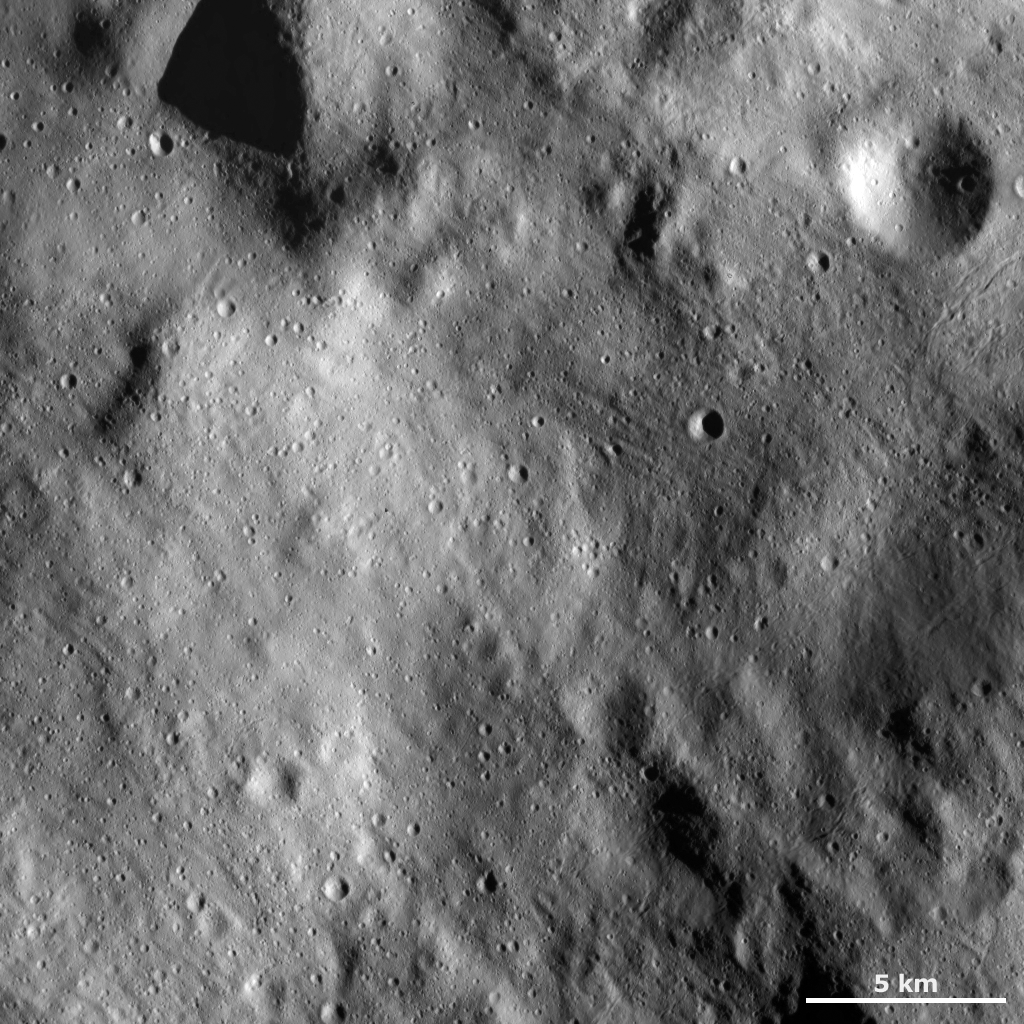

Surface Covered by Regolith and Fresh Young Impacts

This Dawn framing camera (FC) image of Vesta shows a relatively smooth area of Vesta’s surface. This region is smooth because it is mostly covered by fine-grained debris, known as regolith. There are some fresh impact craters that are younger than the regolith. These craters are generally small, less than 1 kilometer (0.6 mile) in diameter, and have fresh rims. Some of the larger craters with more degraded rims may be craters that are older than the regolith and were partially buried by it. Many linear features are also seen in the regolith. Small-scale grooves and ridges, which are less than 1 kilometer (0.6 mile) in width, run diagonally across the image from top left to bottom right and from top right to bottom left.

This image is located in Vesta’s Rheasilvia quadrangle, near the Vestan south pole. NASA’s Dawn spacecraft obtained this image with its framing camera on Dec. 18, 2011. This image was taken through the camera’s clear filter. The distance to the surface of Vesta is 272 kilometers (169 miles) and the image has a resolution of about 25 meters (82 feet) per pixel. This image was acquired during the LAMO (low-altitude mapping orbit) phase of the mission.

The Dawn mission to Vesta and Ceres is managed by NASA’s Jet Propulsion Laboratory, a division of the California Institute of Technology in Pasadena, for NASA’s Science Mission Directorate, Washington D.C. UCLA is responsible for overall Dawn mission science. The Dawn framing cameras have been developed and built under the leadership of the Max Planck Institute for Solar System Research, Katlenburg-Lindau, Germany, with significant contributions by DLR German Aerospace Center, Institute of Planetary Research, Berlin, and in coordination with the Institute of Computer and Communication Network Engineering, Braunschweig. The Framing Camera project is funded by the Max Planck Society, DLR, and NASA/JPL.

Credit: NASA/JPL-Caltech/UCLA/MPS/DLR/IDA